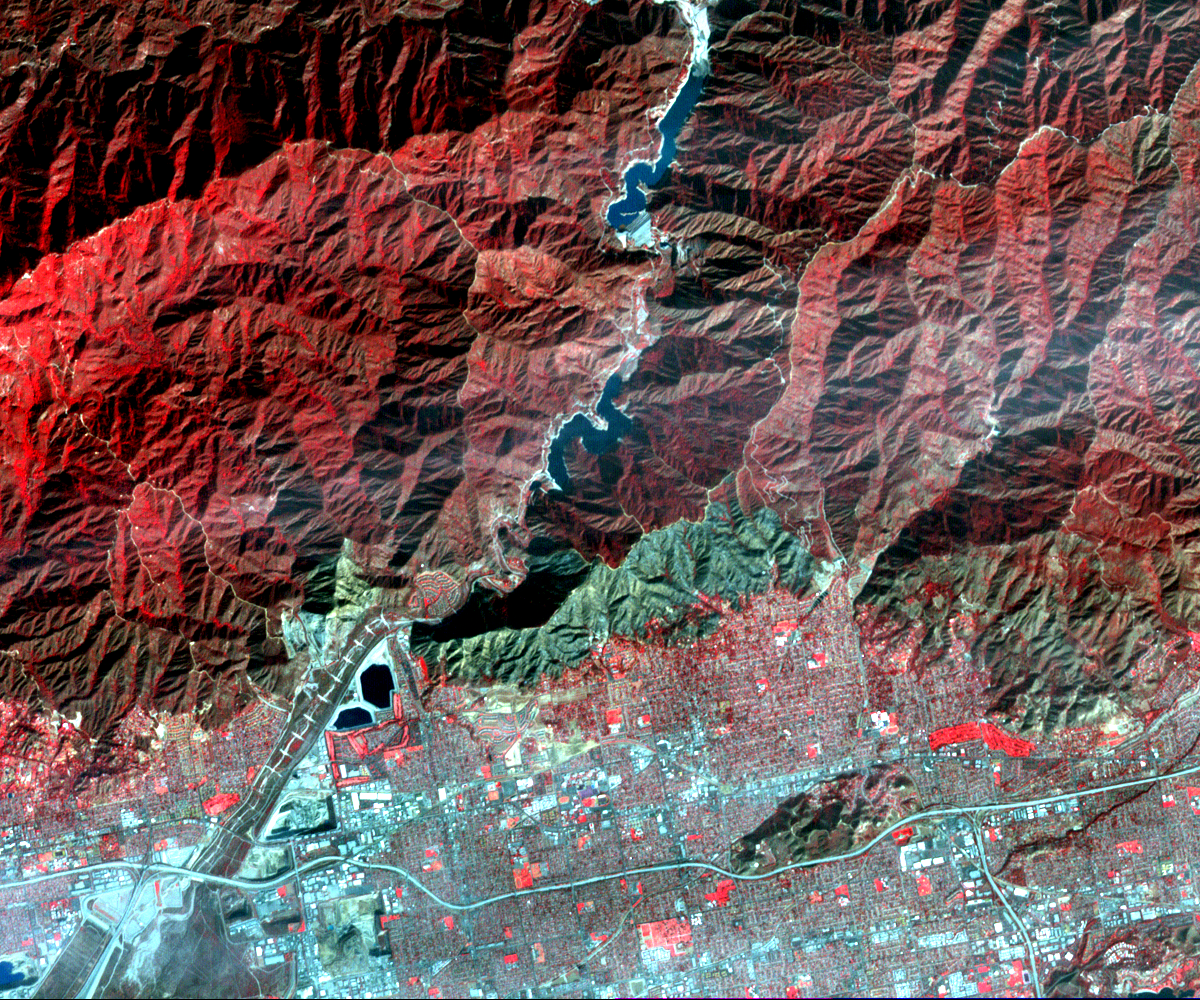

NASA’s Terra Spacecraft Images Destructive Colby Fire East of Los Angeles

On Jan. 16, 2014, a wildfire broke out in the mountains above the Los Angeles suburbs of Glendora and Azusa. The fire consumed almost 2,000 acres and destroyed several homes, after starting from an illegal campfire. With the current drought conditions in Southern California, this year’s fire season could extend year-round.

This image, acquired Jan. 23, 2014 from the Advanced Spaceborne Thermal Emission and Reflection Radiometer (ASTER) instrument on NASA’s Terra spacecraft, depicts vegetation in shades of red. The burned area is seen as the blue-gray area at the base of the mountains. The image covers an area of 9.3 by 11.2 miles (15 by 18 kilometers), and is located near 34.1 degrees north, 117.9 degrees west.

With its 14 spectral bands from the visible to the thermal infrared wavelength region and its high spatial resolution of 15 to 90 meters (about 50 to 300 feet), ASTER images Earth to map and monitor the changing surface of our planet. ASTER is one of five Earth-observing instruments launched Dec. 18, 1999, on Terra. The instrument was built by Japan’s Ministry of Economy, Trade and Industry. A joint U.S./Japan science team is responsible for validation and calibration of the instrument and data products.

The broad spectral coverage and high spectral resolution of ASTER provides scientists in numerous disciplines with critical information for surface mapping and monitoring of dynamic conditions and temporal change. Example applications are: monitoring glacial advances and retreats; monitoring potentially active volcanoes; identifying crop stress; determining cloud morphology and physical properties; wetlands evaluation; thermal pollution monitoring; coral reef degradation; surface temperature mapping of soils and geology; and measuring surface heat balance.

The U.S. science team is located at NASA’s Jet Propulsion Laboratory, Pasadena, Calif. The Terra mission is part of NASA’s Science Mission Directorate, Washington, D.C.

Credit: NASA/GSFC/METI/ERSDAC/JAROS, and U.S./Japan ASTER Science Team